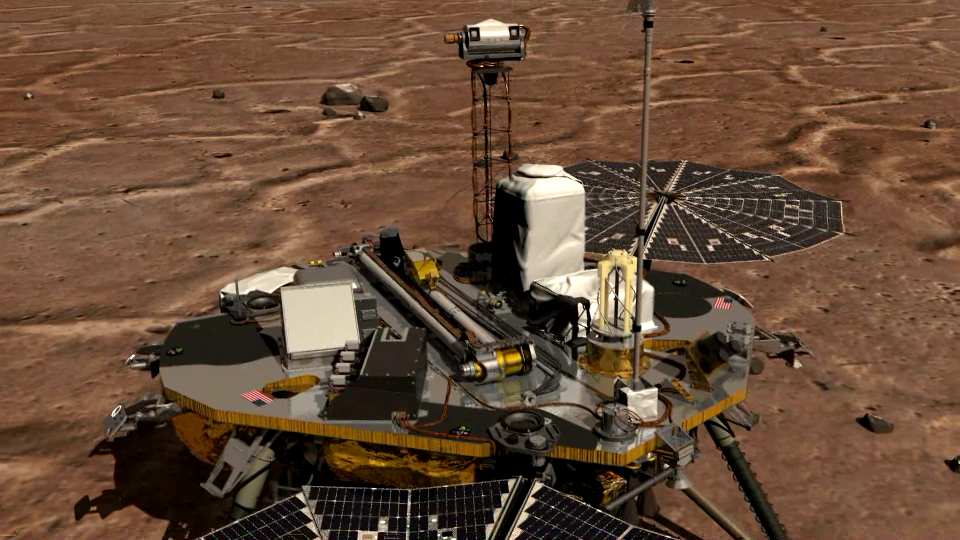

Phoenix Lidar Operation Animation

This is an animation of the Canadian-built meteorological station’s lidar, which was successfully activated on Sol 2. The animation shows how the lidar is activated by first opening its dust cover, then emitting rapid pulses of light (resembling a brilliant green laser) into the Martian atmosphere. Some of the light then bounces off particles in the atmosphere, and is reflected back down to the lidar’s telescope. This allows the lidar to detect dust, clouds and fog.

The Phoenix Mission is led by the University of Arizona, Tucson, on behalf of NASA. Project management of the mission is by NASA’s Jet Propulsion Laboratory, Pasadena, Calif. Spacecraft development is by Lockheed Martin Space Systems, Denver.

Photojournal Note: As planned, the Phoenix lander, which landed May 25, 2008 23:53 UTC, ended communications in November 2008, about six months after landing, when its solar panels ceased operating in the dark Martian winter.

Credit: NASA/JPL-Caltech/K. Kuramura